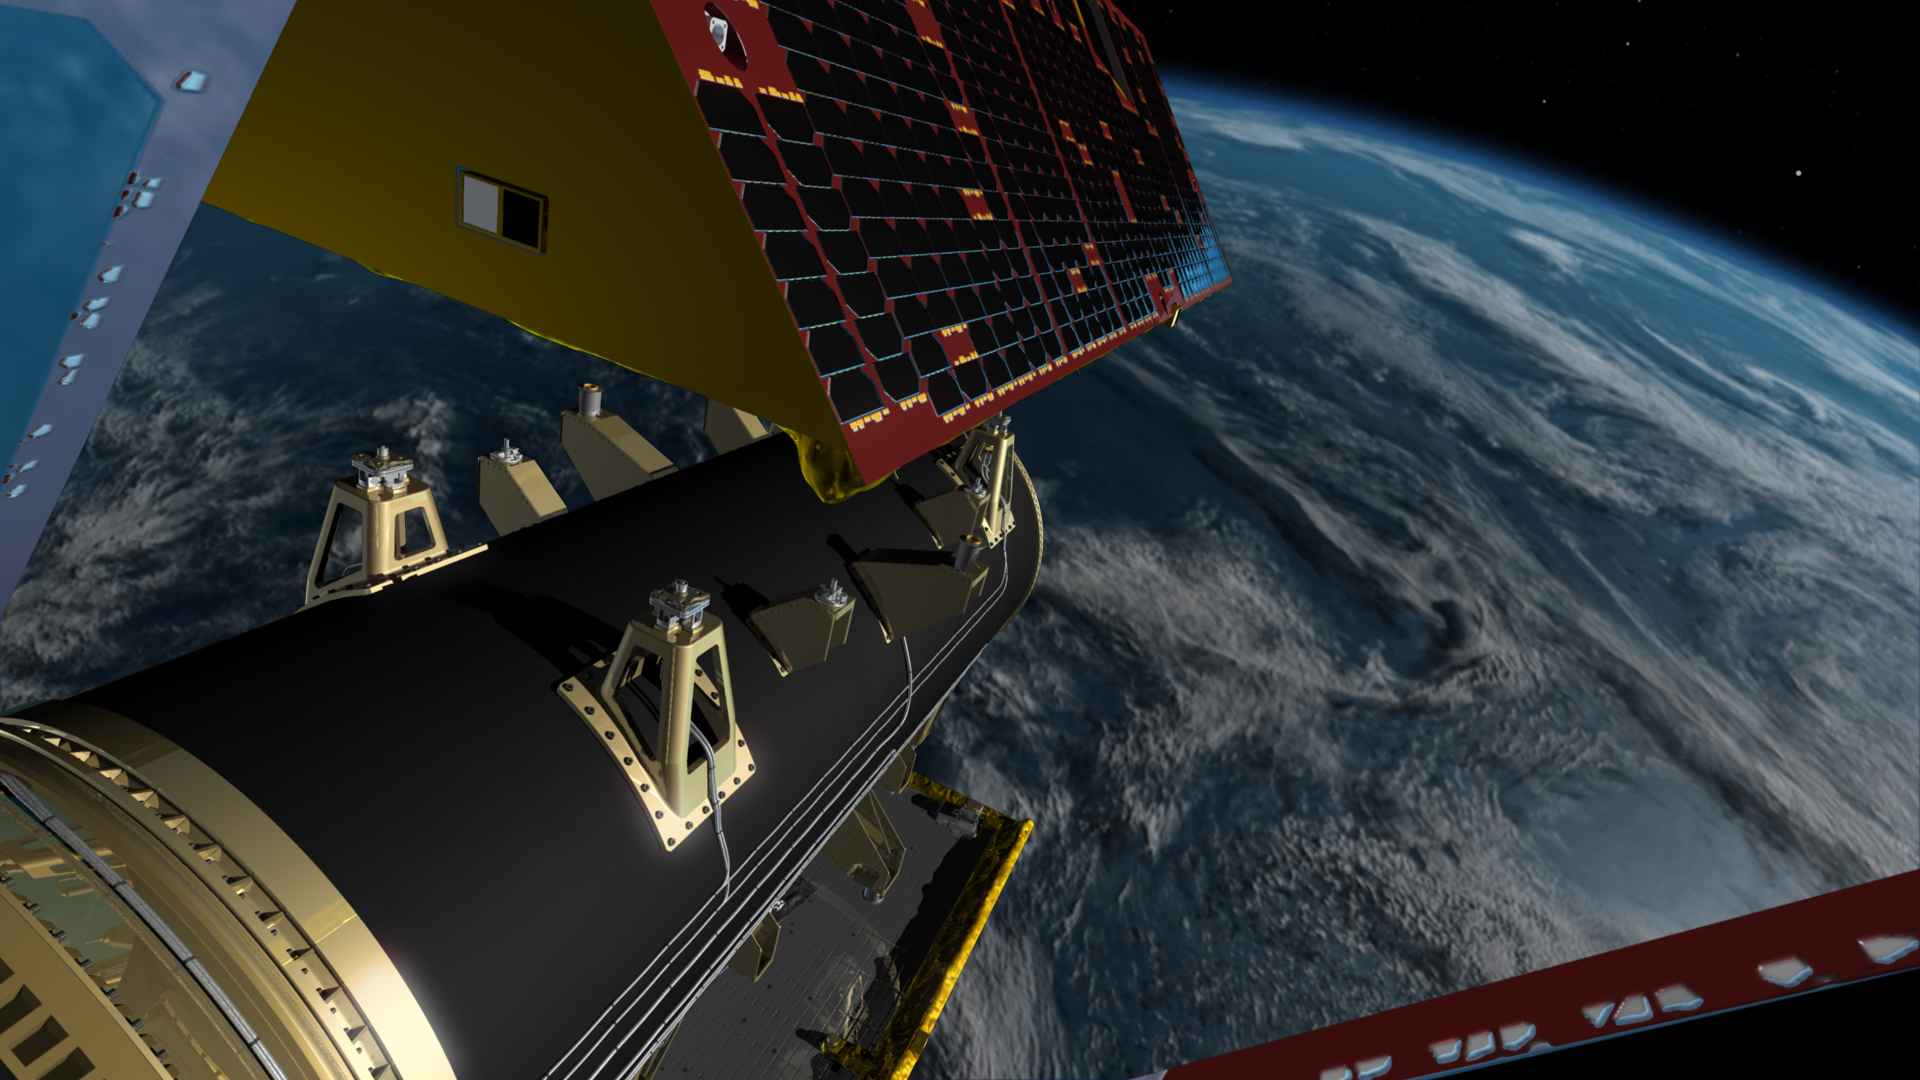

GRACE Follow-On Satellites Separating from Spacecraft (Artist’s Concept)

Illustration of the twin spacecraft of the NASA/German Research Centre for Geosciences (GFZ) Gravity Recovery and Climate Experiment Follow-On (GRACE-FO) mission. GRACE-FO will continue tracking the evolution of Earth’s water cycle by monitoring changes in the distribution of mass on Earth.

GRACE-FO continues a successful partnership between NASA and Germany’s GFZ, with participation by the German Aerospace Center (DLR). JPL manages the mission for NASA’s Science Mission Directorate in Washington.

Credit: NASA/JPL-Caltech